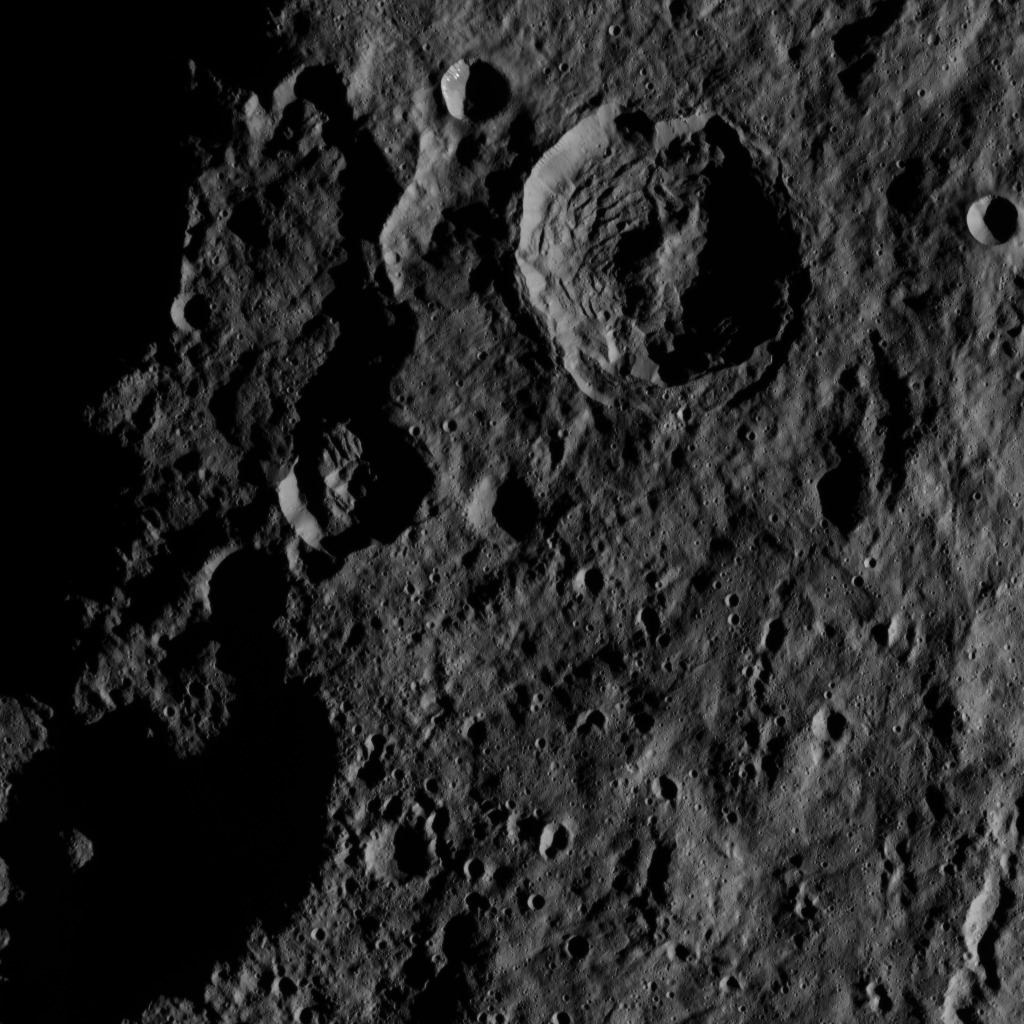

Dawn HAMO Image 22

This image, taken by NASA’s Dawn spacecraft, shows the surface of dwarf planet Ceres from an altitude of 915 miles (1,470 kilometers). The image, with a resolution of 450 feet (140 meters) per pixel, was taken on August 27, 2015.

Dawn’s mission is managed by JPL for NASA’s Science Mission Directorate in Washington. Dawn is a project of the directorate’s Discovery Program, managed by NASA’s Marshall Space Flight Center in Huntsville, Alabama. UCLA is responsible for overall Dawn mission science. Orbital ATK, Inc., in Dulles, Virginia, designed and built the spacecraft. The German Aerospace Center, the Max Planck Institute for Solar System Research, the Italian Space Agency and the Italian National Astrophysical Institute are international partners on the mission team.

Credit: NASA/JPL-Caltech/UCLA/MPS/DLR/IDA